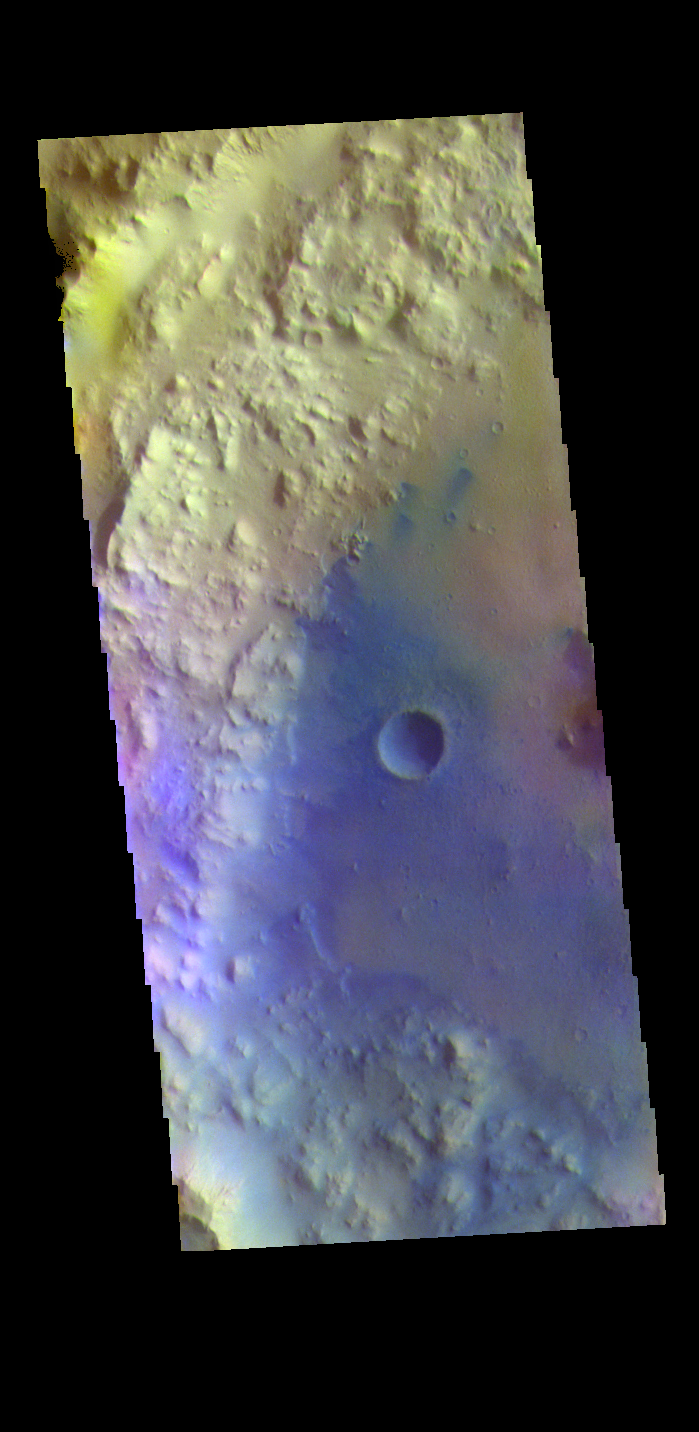

Tombaugh Crater – False Color

The THEMIS VIS camera contains 5 filters. The data from different filters can be combined in multiple ways to create a false color image. These false color images may reveal subtle variations of the surface not easily identified in a single band image. Today’s false color image shows the western half of Tombaugh Crater. Tombaugh Crater is located in Elysium Planitia and is 60km (37 miles) in diameter.

Credit: NASA/JPL-Caltech/ASU